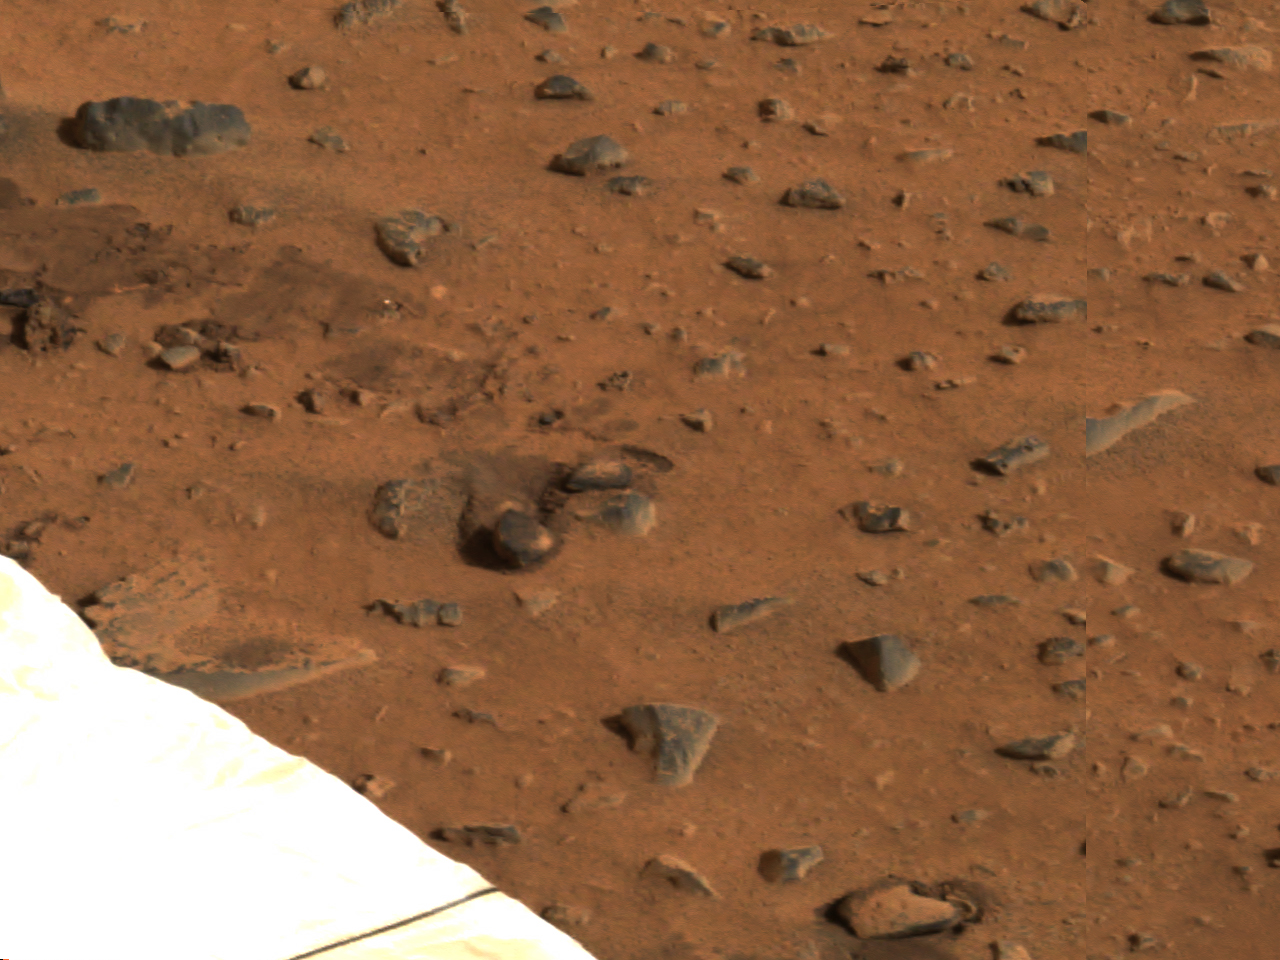

Airbag Trails-2

This segment of the first color image from the panoramic camera on the Mars Exploration Rover Spirit shows the rover’s airbag trails (upper left). These depressions in the soil were made when the airbags were deflated and retracted after landing.

Credit: NASA/JPL/Cornell